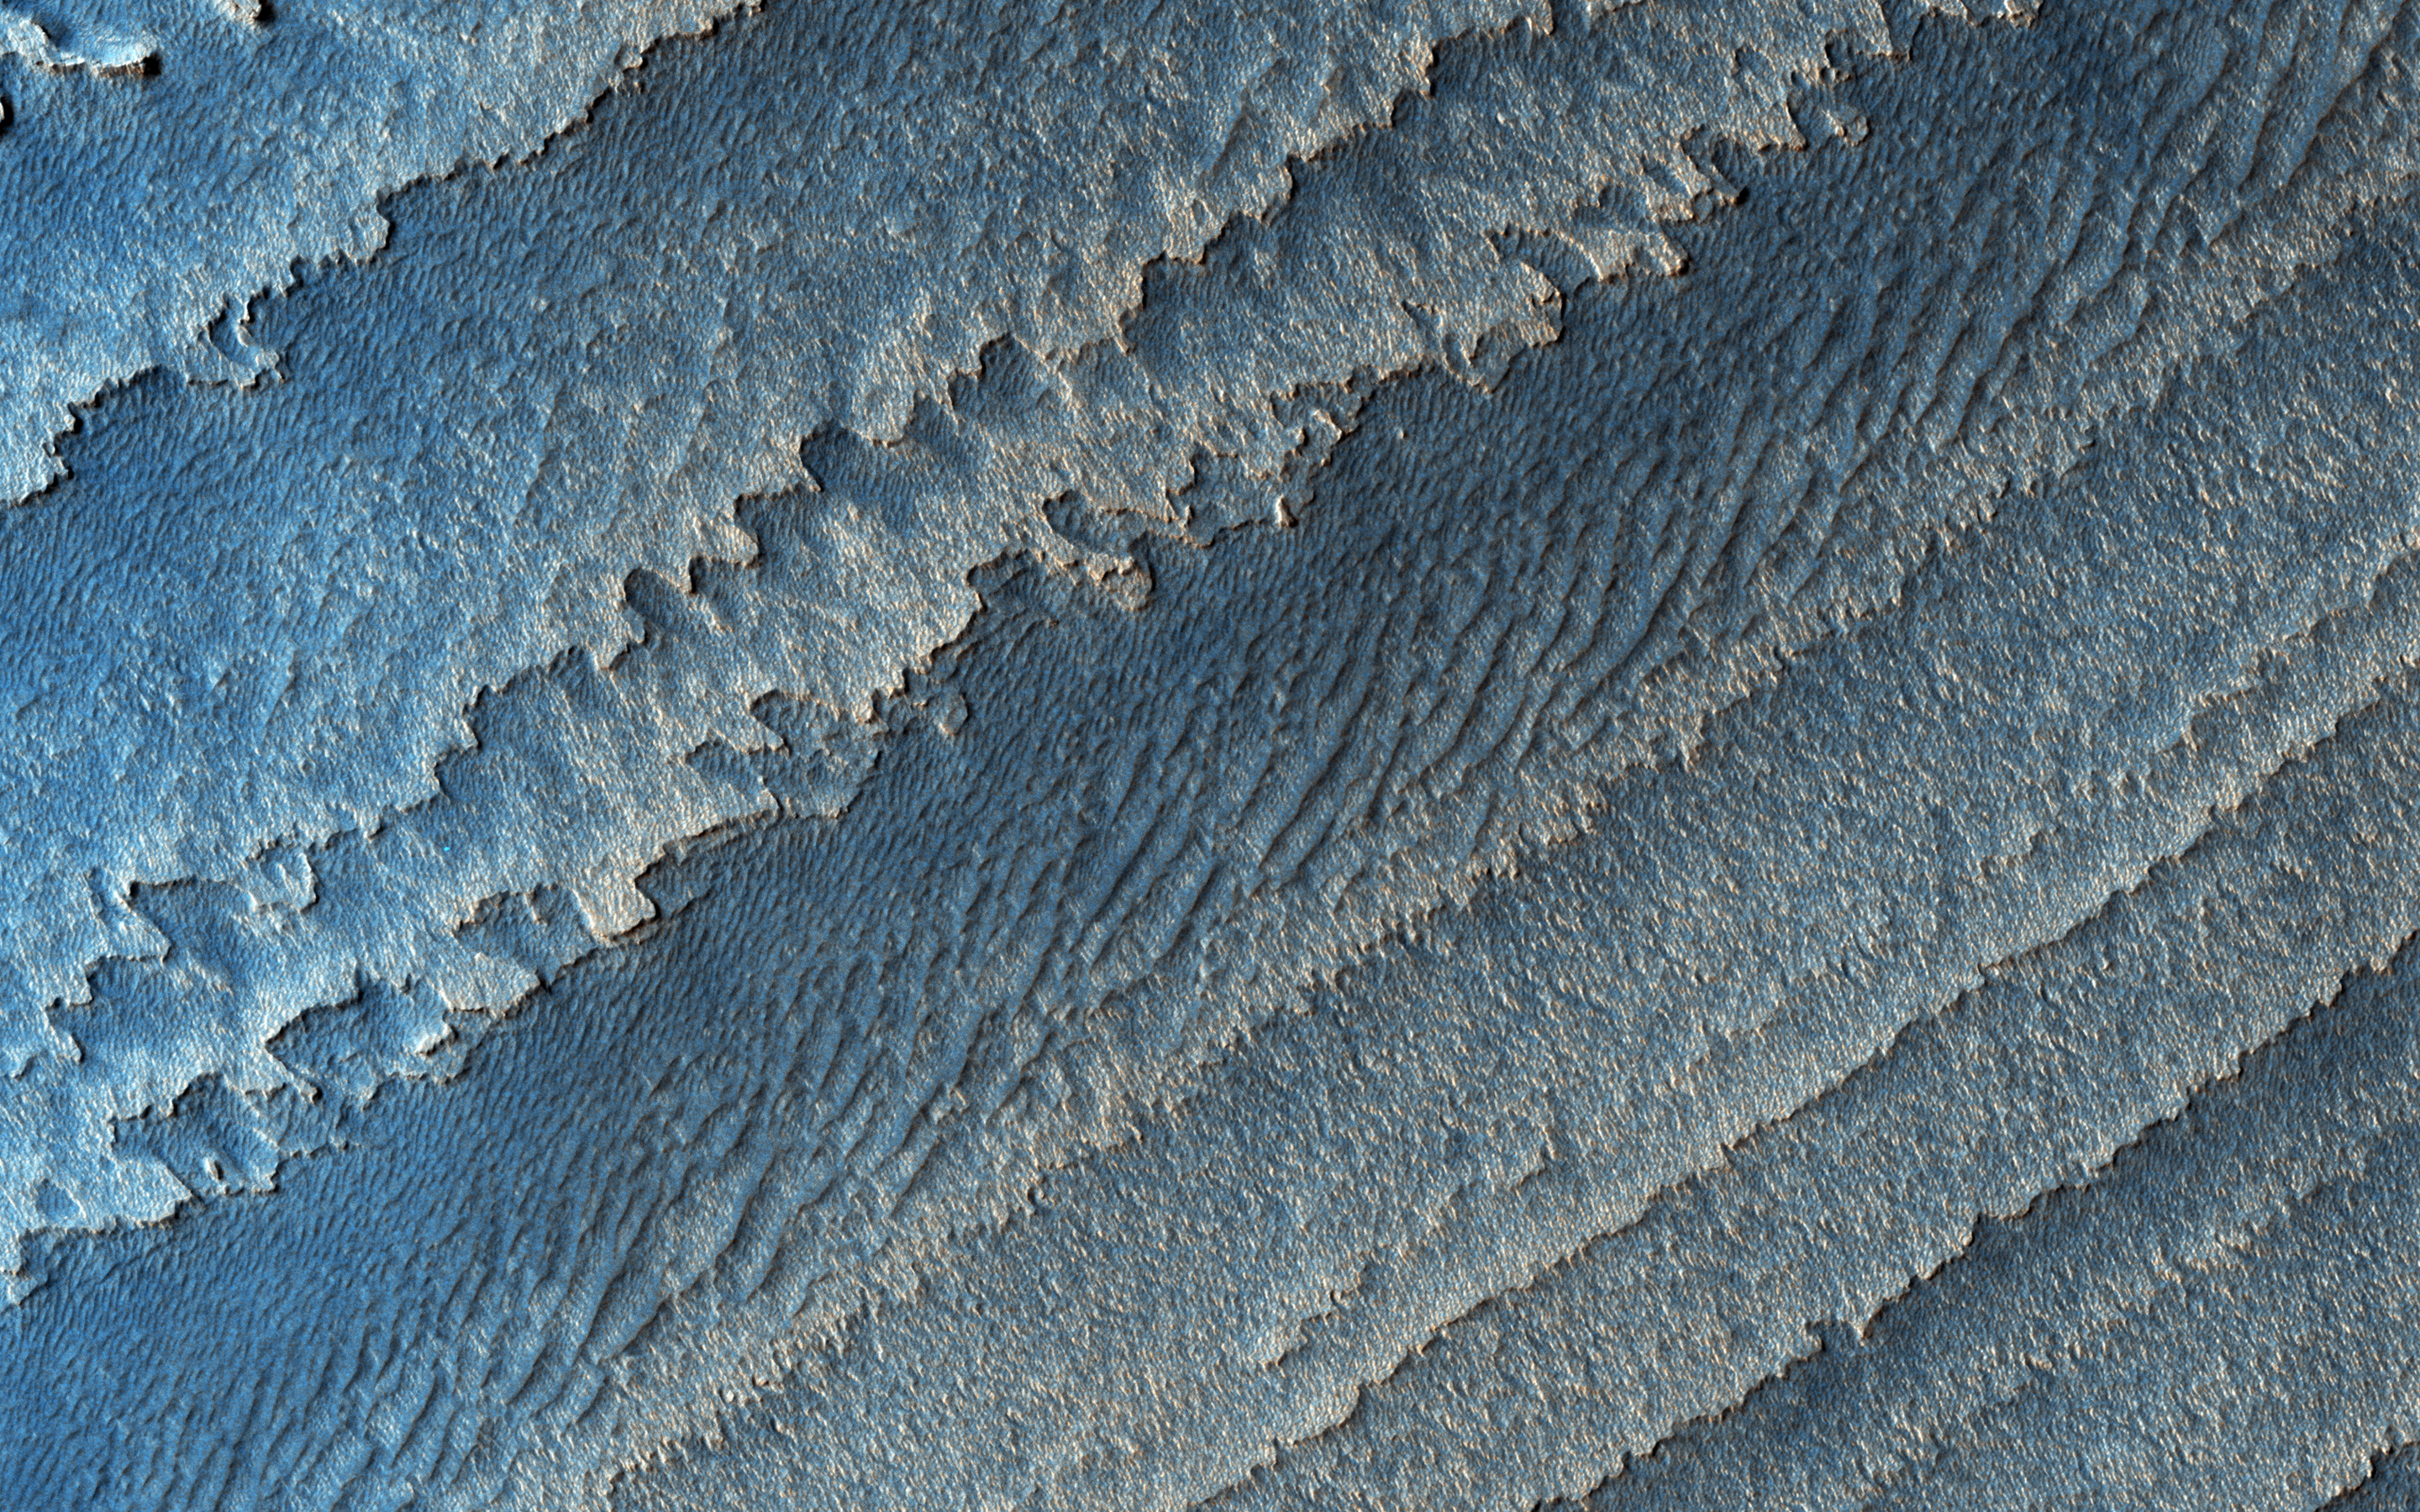

Layers in Galle Crater

This image shows a layered deposit in Galle Crater, located in the Southern cratered highlands.

The geologic history of Galle Crater is not well constrained, and it contains a variety of features that have been interpreted as fluvial, lacustrine or glacial deposits.

The deposit pictured here contains multiple unconformities (sudden or irregular changes from one deposit to another), indicating periods of erosion and non deposition.

The map is projected here at a scale of 25 centimeters (9.8 inches) per pixel. [The original image scale is 25.7 centimeters (10.1 inches) per pixel (with 1 x 1 binning); objects on the order of 77 centimeters (30.3 inches) across are resolved.] North is up.

This is a stereo pair with PSP_003934_1275.

The University of Arizona, Tucson, operates HiRISE, which was built by Ball Aerospace & Technologies Corp., Boulder, Colo. NASA’s Jet Propulsion Laboratory, a division of Caltech in Pasadena, California, manages the Mars Reconnaissance Orbiter Project for NASA’s Science Mission Directorate, Washington.

Credit: NASA/JPL-Caltech/Univ. of Arizona